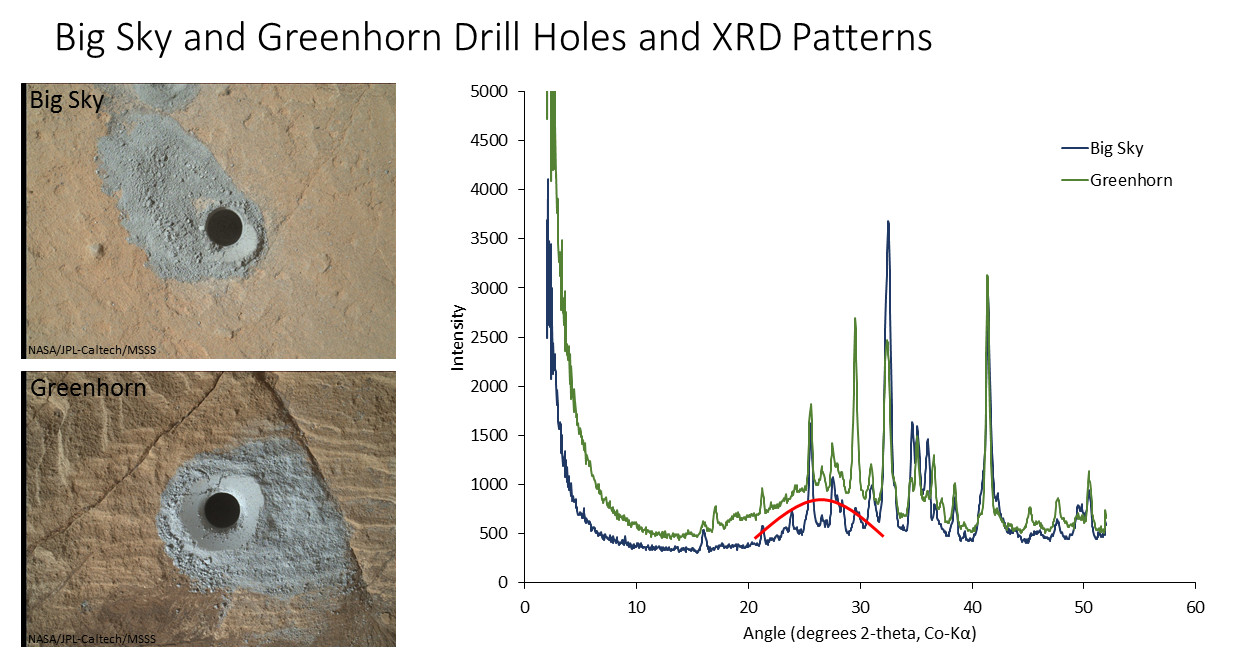

‘Big Sky’ and ‘Greenhorn’ Drill Holes and CheMin X-ray Diffraction

The graph at right presents information from the NASA Curiosity Mars rover’s onboard analysis of rock powder drilled from the “Big Sky” and “Greenhorn” target locations, shown at left.

X-ray diffraction analysis of the Greenhorn sample inside the rover’s Chemistry and Mineralogy (CheMin) instrument revealed an abundance of silica in the form of noncrystalline opal. The broad hump in the background of the X-ray diffraction pattern for Greenhorn, compared to Big Sky, is diagnostic of opal.

The image of Big Sky at upper left was taken by the rover’s Mars Hand Lens Imager (MAHLI) camera the day the hole was drilled, Sept. 29, 2015, during the mission’s 1,119th Martian day, or sol. The Greenhorn hole was drilled, and the MAHLI image at lower left was taken, on Oct. 18, 2015 (Sol 1137).

MAHLI was built by Malin Space Science Systems, San Diego. NASA’s Jet Propulsion Laboratory, a division of the California Institute of Technology in Pasadena, manages the Mars Science Laboratory Project for the NASA Science Mission Directorate, Washington. JPL designed and built the project’s Curiosity rover.

Credit: NASA/JPL-Caltech/MSSS